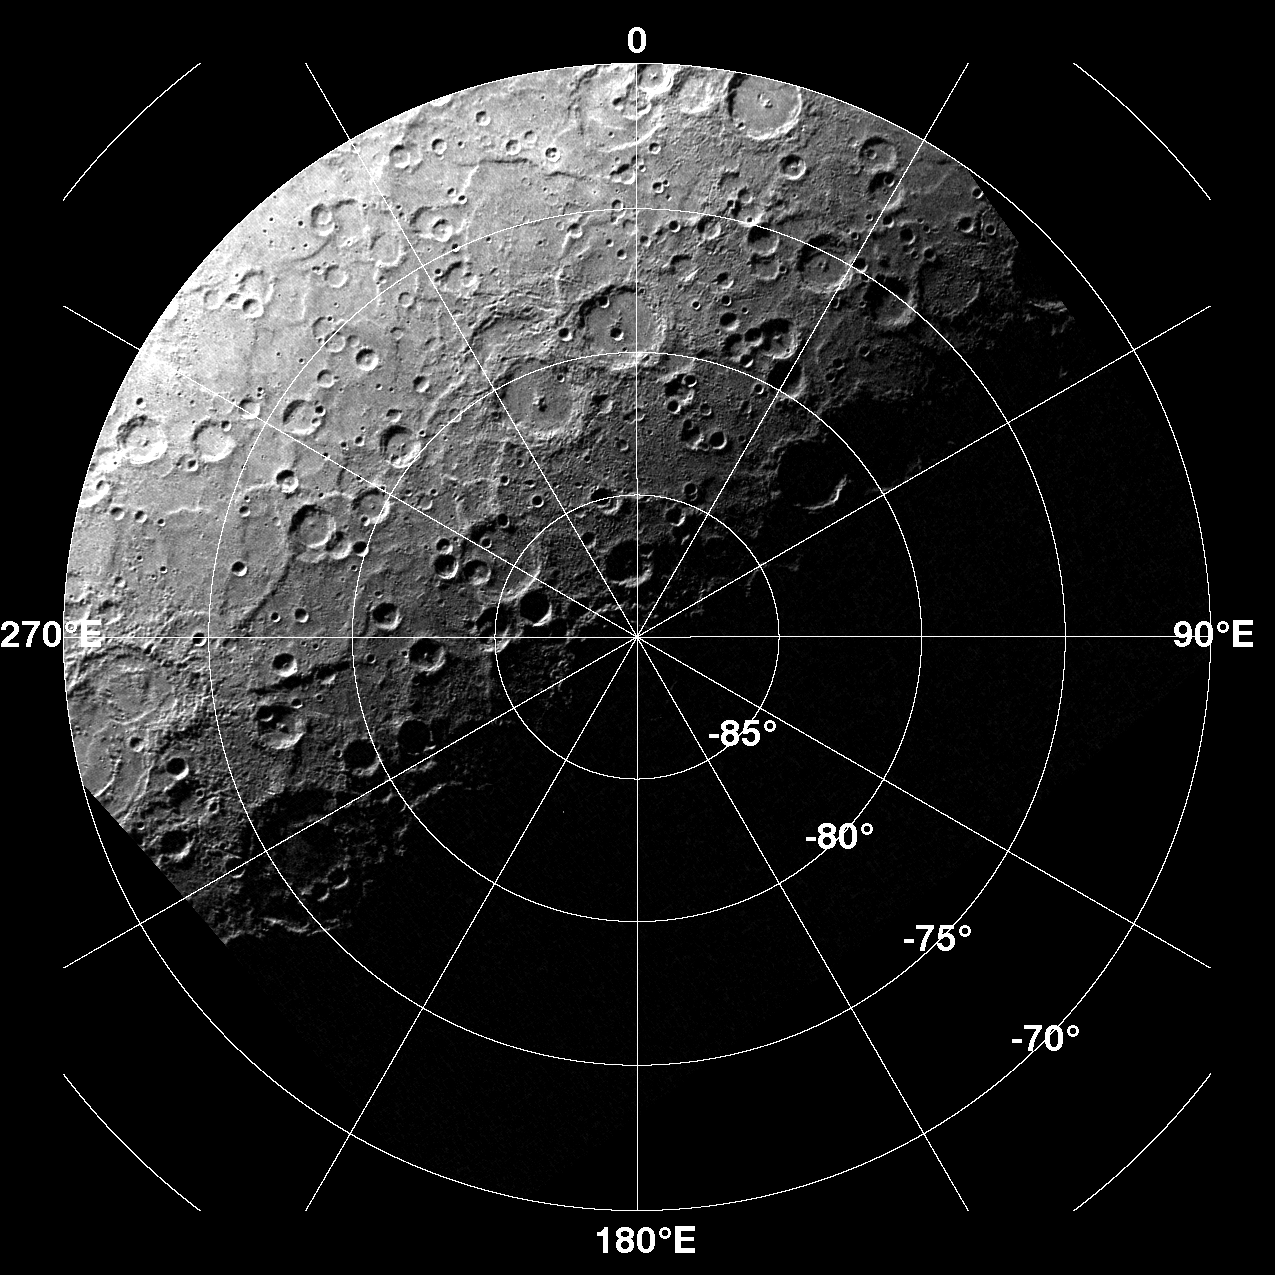

Monitoring Mercury’s South Pole

In addition to the three global base maps, there is an MDIS imaging campaign to monitor the south polar region of Mercury. By imaging the south polar region once every four MESSENGER orbits (once every two Earth days) as illumination conditions change, features that were in shadow on earlier orbits can be discerned and any permanently shadowed areas can be identified over one Mercury solar day. Identifying areas of permanent shadow are of interest to understand the unusual materials at Mercury’s poles and whether these highly radar-reflective materials consist of water ice. During MESSENGER’s one-year mission, the WAC is used to monitor the polar region south of 70°S at 1.5 km/pixel for the first Mercury solar day. On the second Mercury solar day, the NAC will be used for imaging the polar region south of 85°S at 300 m/pixel. An example WAC image acquired as part of MDIS’s south polar monitoring campaign is shown here.

On March 17, 2011 (March 18, 2011, UTC), MESSENGER became the first spacecraft ever to orbit the planet Mercury. The mission is currently in its commissioning phase, during which spacecraft and instrument performance are verified through a series of specially designed checkout activities. In the course of the one-year primary mission, the spacecraft’s seven scientific instruments and radio science investigation will unravel the history and evolution of the Solar System’s innermost planet. Visit the Why Mercury? section of this website to learn more about the science questions that the MESSENGER mission has set out to answer.

Date acquired: April 13, 2011
Image Mission Elapsed Time (MET): 211163075
Image ID: 124747
Instrument: Wide Angle Camera (WAC) of the Mercury Dual Imaging System (MDIS)
WAC filter: 7 (748 nanometers)
Center Latitude: -85.27°
Center Longitude: 327.2° E
Resolution: 1500 meters/pixel
Scale: The diameter of this polar projection is 1,700 kilometers (1,060 miles)

These images are from MESSENGER, a NASA Discovery mission to conduct the first orbital study of the innermost planet, Mercury. For information regarding the use of images, see the MESSENGER image use policy.

Credit: NASA/Johns Hopkins University Applied Physics Laboratory/Carnegie Institution of Washington